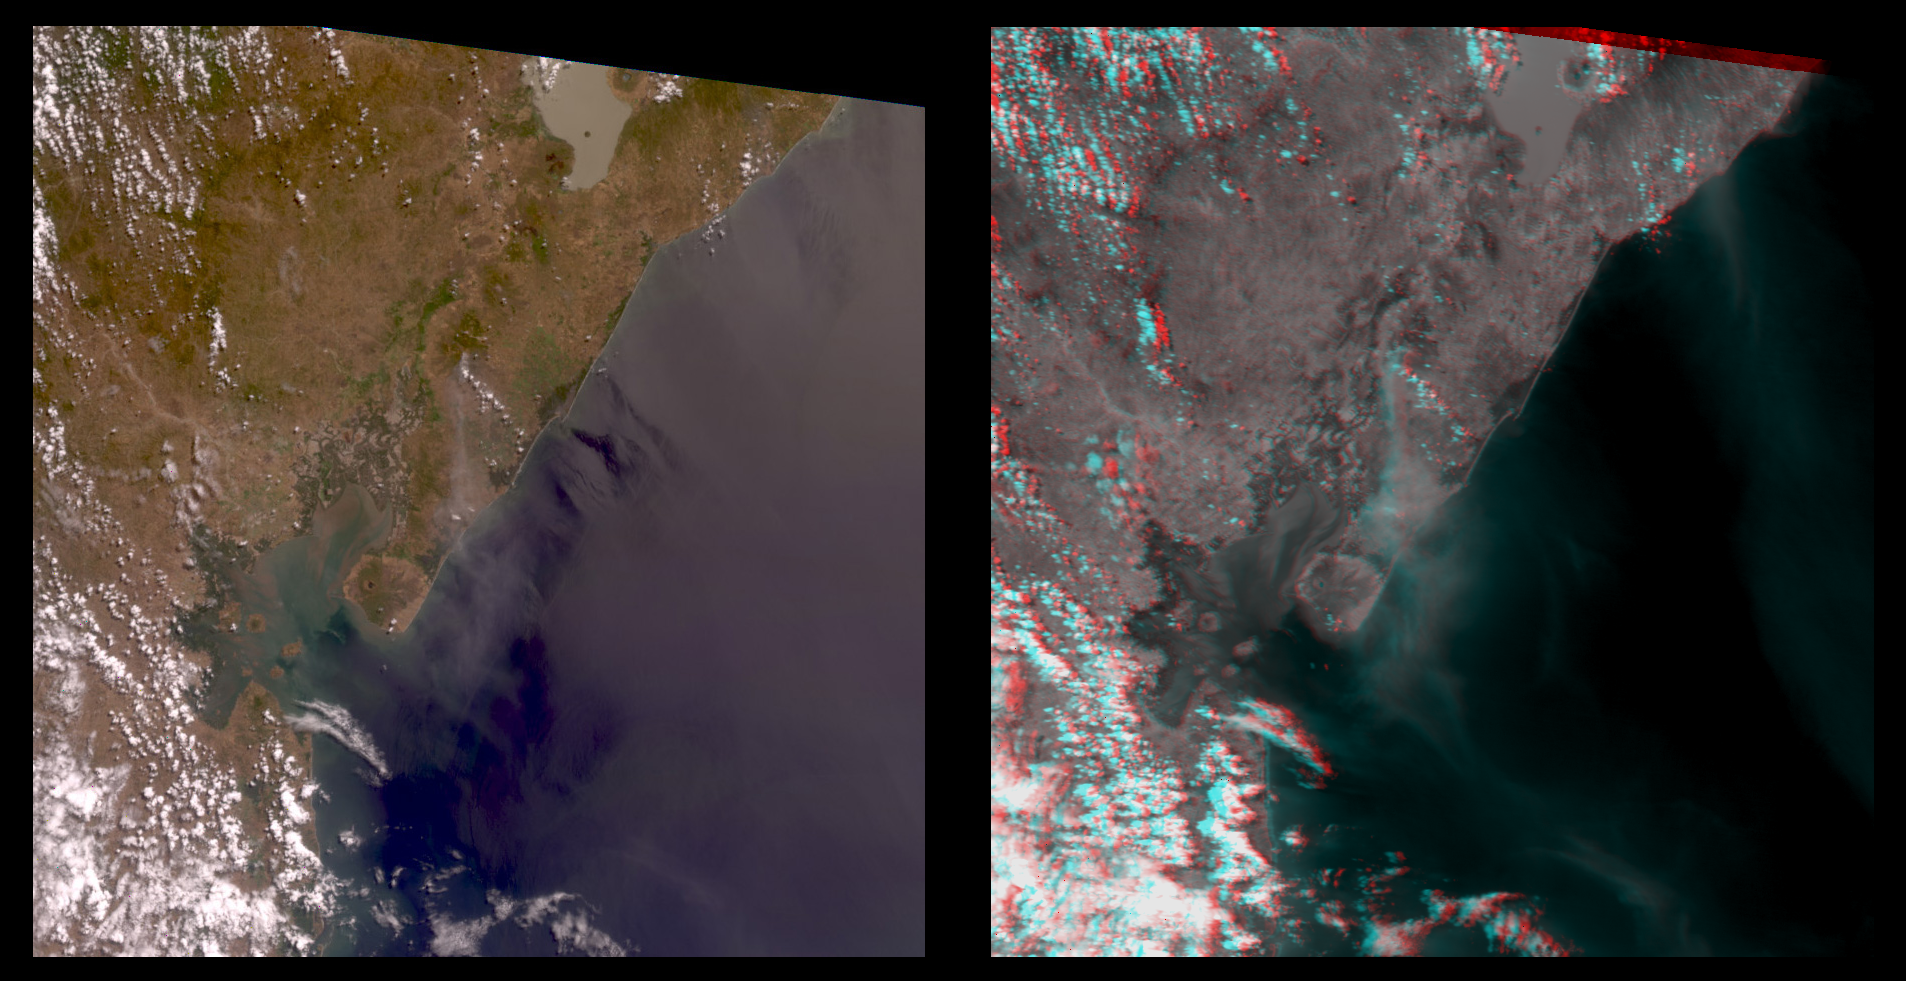

Nicaraguan Volcanoes, 26 February 2000

The true-color image at left is a downward-looking (nadir) view of the area around the San Cristobal volcano, which erupted the previous day. This image is oriented with east at the top and north at the left. The right image is a stereo anaglyph of the same area, created from red band multi-angle data taken by the 45.6-degree aftward and 70.5-degree aftward cameras on the Multi-angle Imaging SpectroRadiometer (MISR) instrument on NASA’s Terra satellite. View this image through red/blue 3D glasses, with the red filter over the left eye. A plume from San Cristobal (approximately at image center) is much easier to see in the anaglyph, due to 3 effects: the long viewing path through the atmosphere at the oblique angles, the reduced reflection from the underlying water, and the 3D stereoscopic height separation. In this image, the plume floats between the surface and the overlying cumulus clouds. A second plume is also visible in the upper right (southeast of San Cristobal). This very thin plume may originate from the Masaya volcano, which is continually degassing at as low rate. The spatial resolution is 275 meters (300 yards). MISR was built and is managed by NASA’s Jet Propulsion Laboratory, Pasadena, CA, for NASA’s Office of Earth Science, Washington, DC. The Terra satellite is managed by NASA’s Goddard Space Flight Center, Greenbelt, MD. JPL is a division of the California Institute of Technology.

Credit: NASA/GSFC/JPL, MISR Team